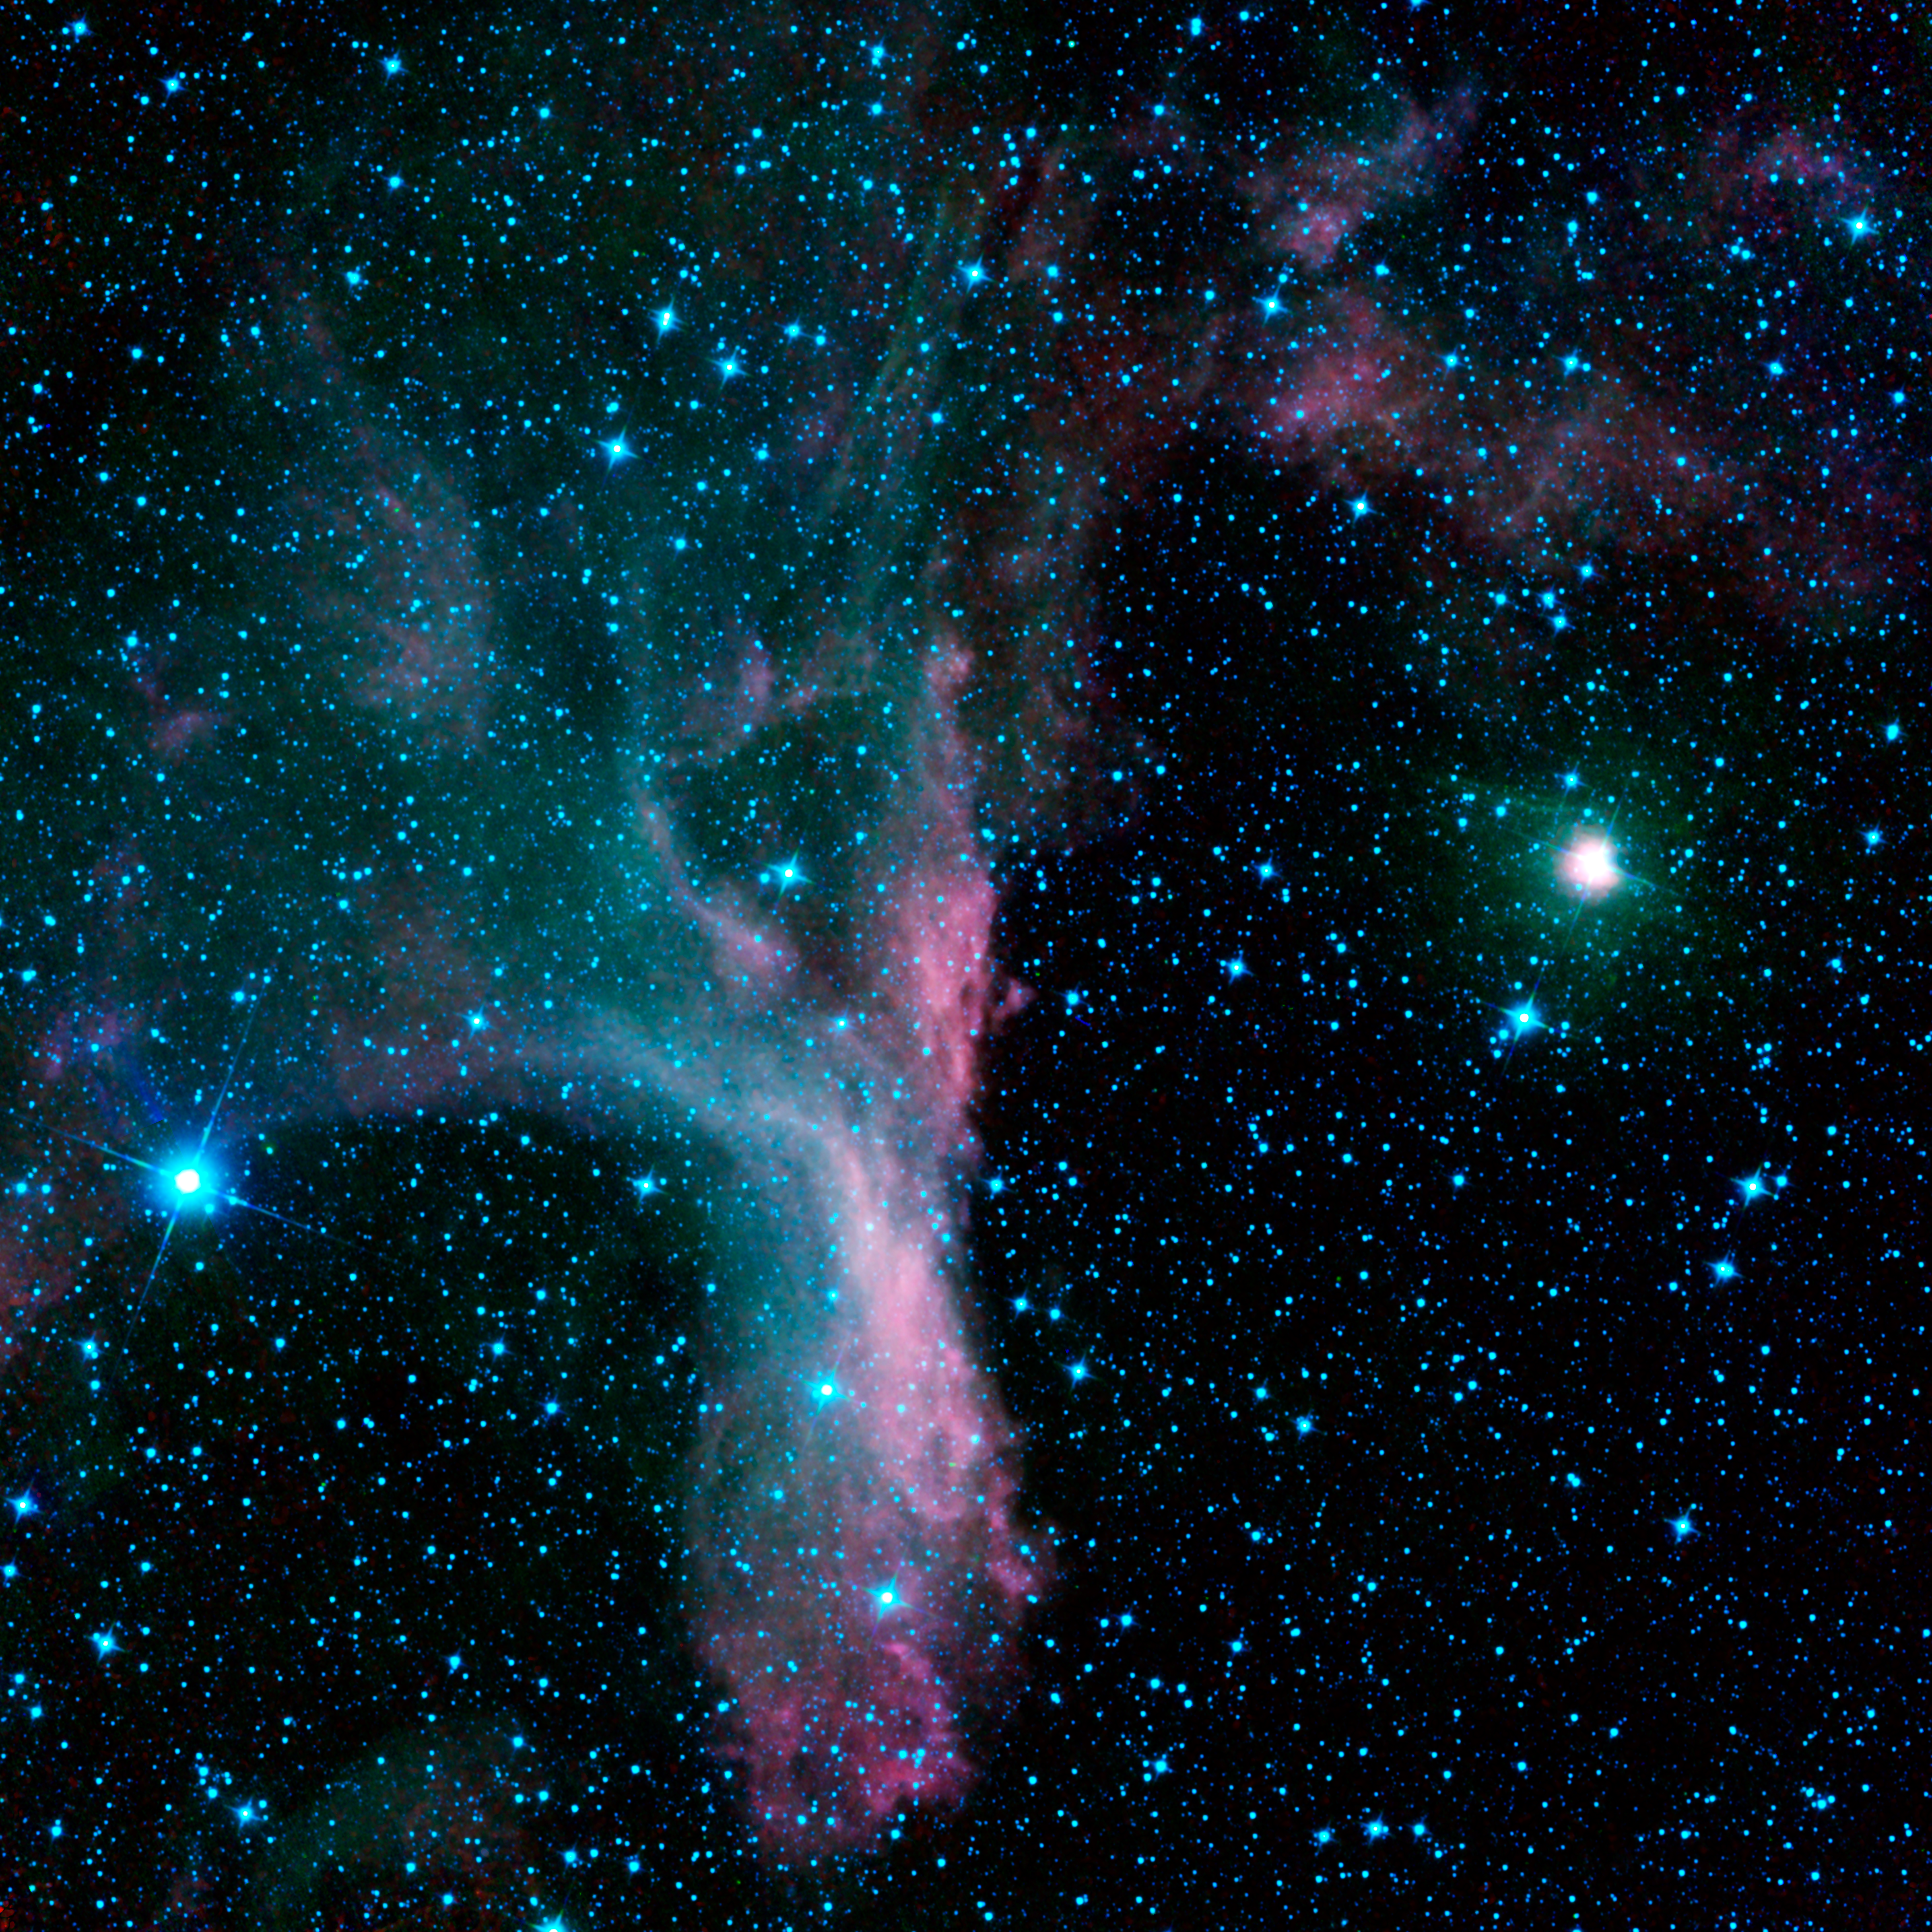

In the Grip of the Scorpion’s Claw

Gripped in the claw of the constellation Scorpius sits the reflection nebula DG 129, a cloud of gas and dust that reflects light from nearby, bright stars. This infrared view of the nebula was captured by NASA’s Wide-field Infrared Survey Explorer, or WISE.

Viewed in visible light, this portion of the sky seems somewhat unremarkable. But in infrared light, a lovely reflection nebula is revealed. DG 129 was first catalogued by a pair of German astronomers, named Johann Dorschner and Joachim Gürtler, in 1963.

Much like gazing at Earth-bound clouds, it is fun to use your imagination when looking at images of nebulae. Some people see this nebula as an arm and hand emerging from the cosmos. If you picture the “thumb” and “forefinger” making a circle, it is as though you are seeing a celestial “okay” sign.

The bright star on the right with the greenish haze is Pi Scorpii. This star marks one of the claws of the scorpion in the constellation Scorpius. It is actually a triple-star system located some 500 light-years away. Perhaps a cross-species celestial handshake is imminent?

The colors used in this image represent different wavelengths of infrared light. The image was constructed from frames taken after WISE ran out of some of the coolant needed to chill its infrared detectors and began to warm up. The WISE detector sensitive to 22-micron light has become too warm to produce good images, but the three shorter wavelength detectors continue to crank out over 7,000 pictures of the sky every day, like the ones that make up this picture. Blue represents infrared radiation at 3.4 microns, while green represents light with a wavelength of 4.6 microns. Red represents 12-micron infrared light.

JPL manages the Wide-field Infrared Survey Explorer for NASA’s Science Mission Directorate, Washington. The principal investigator, Edward Wright, is at UCLA. The mission was competitively selected under NASA’s Explorers Program managed by the Goddard Space Flight Center, Greenbelt, Md. The science instrument was built by the Space Dynamics Laboratory, Logan, Utah, and the spacecraft was built by Ball Aerospace & Technologies Corp., Boulder, Colo. Science operations and data processing take place at the Infrared Processing and Analysis Center at the California Institute of Technology in Pasadena. Caltech manages JPL for NASA.

Credit: NASA/JPL-Caltech/UCLA